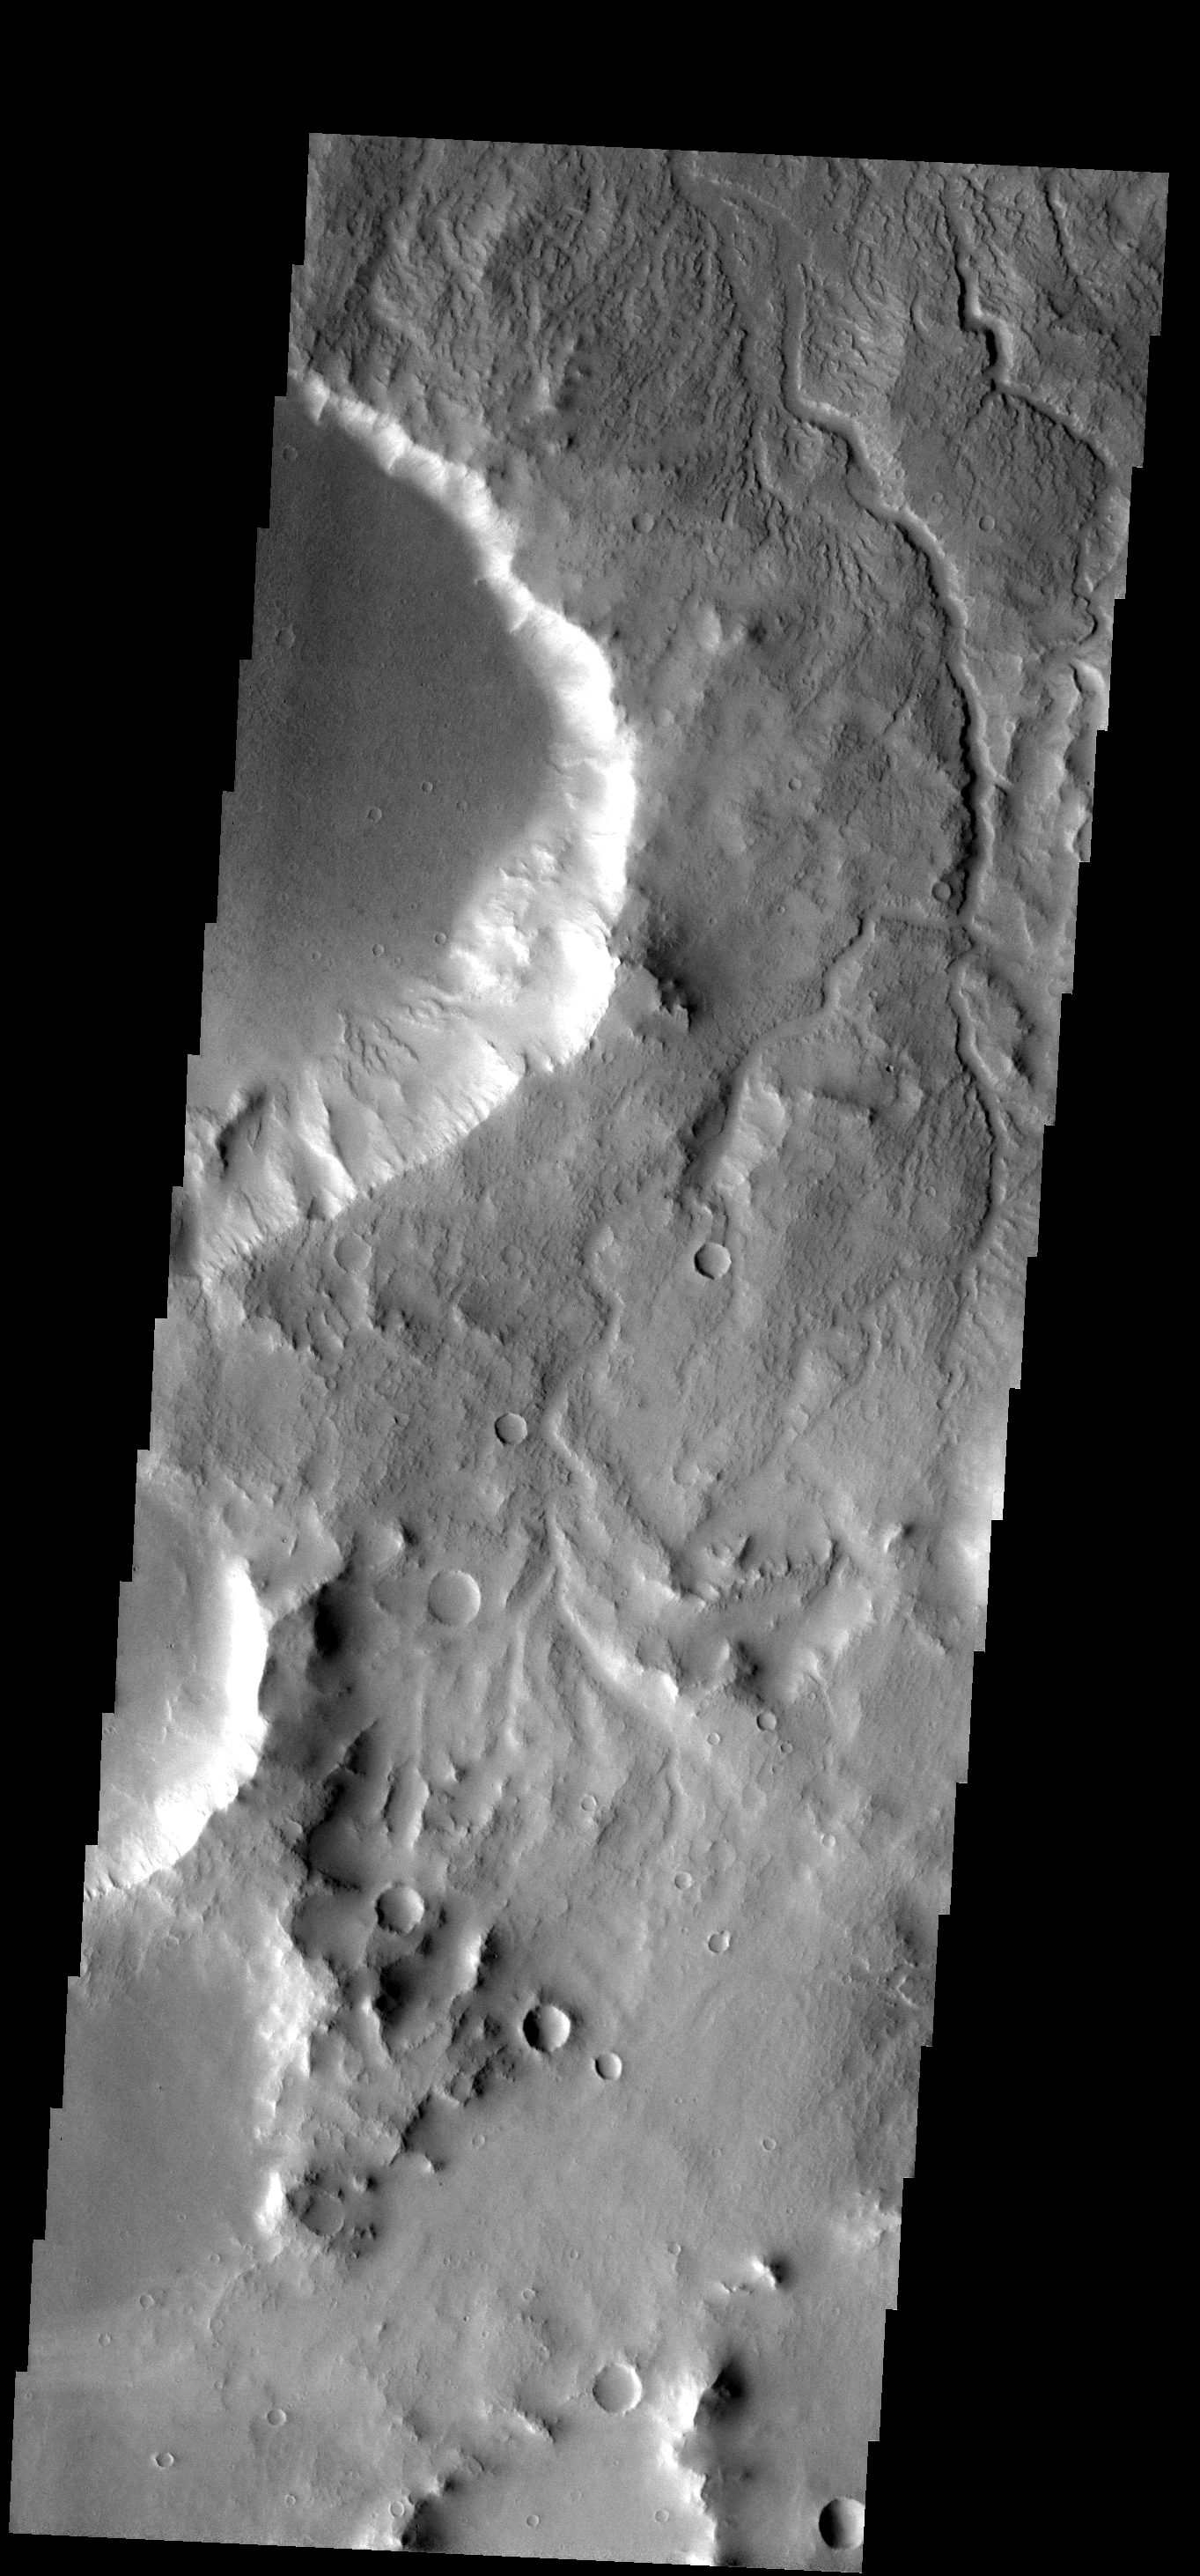

Surface Drainage

The many small channels dissecting the top part of this image are drainage valleys. Most are draining downhill to the top [north] of the image.

Image information: VIS instrument. Latitude -1.6N, Longitude 301.1E. 18 meter/pixel resolution.

Please see the THEMIS Data Citation Note for details on crediting THEMIS images.

Note: this THEMIS visual image has not been radiometrically nor geometrically calibrated for this preliminary release. An empirical correction has been performed to remove instrumental effects. A linear shift has been applied in the cross-track and down-track direction to approximate spacecraft and planetary motion. Fully calibrated and geometrically projected images will be released through the Planetary Data System in accordance with Project policies at a later time.

NASA’s Jet Propulsion Laboratory manages the 2001 Mars Odyssey mission for NASA’s Office of Space Science, Washington, D.C. The Thermal Emission Imaging System (THEMIS) was developed by Arizona State University, Tempe, in collaboration with Raytheon Santa Barbara Remote Sensing. The THEMIS investigation is led by Dr. Philip Christensen at Arizona State University. Lockheed Martin Astronautics, Denver, is the prime contractor for the Odyssey project, and developed and built the orbiter. Mission operations are conducted jointly from Lockheed Martin and from JPL, a division of the California Institute of Technology in Pasadena.

Credit: NASA/JPL/ASU